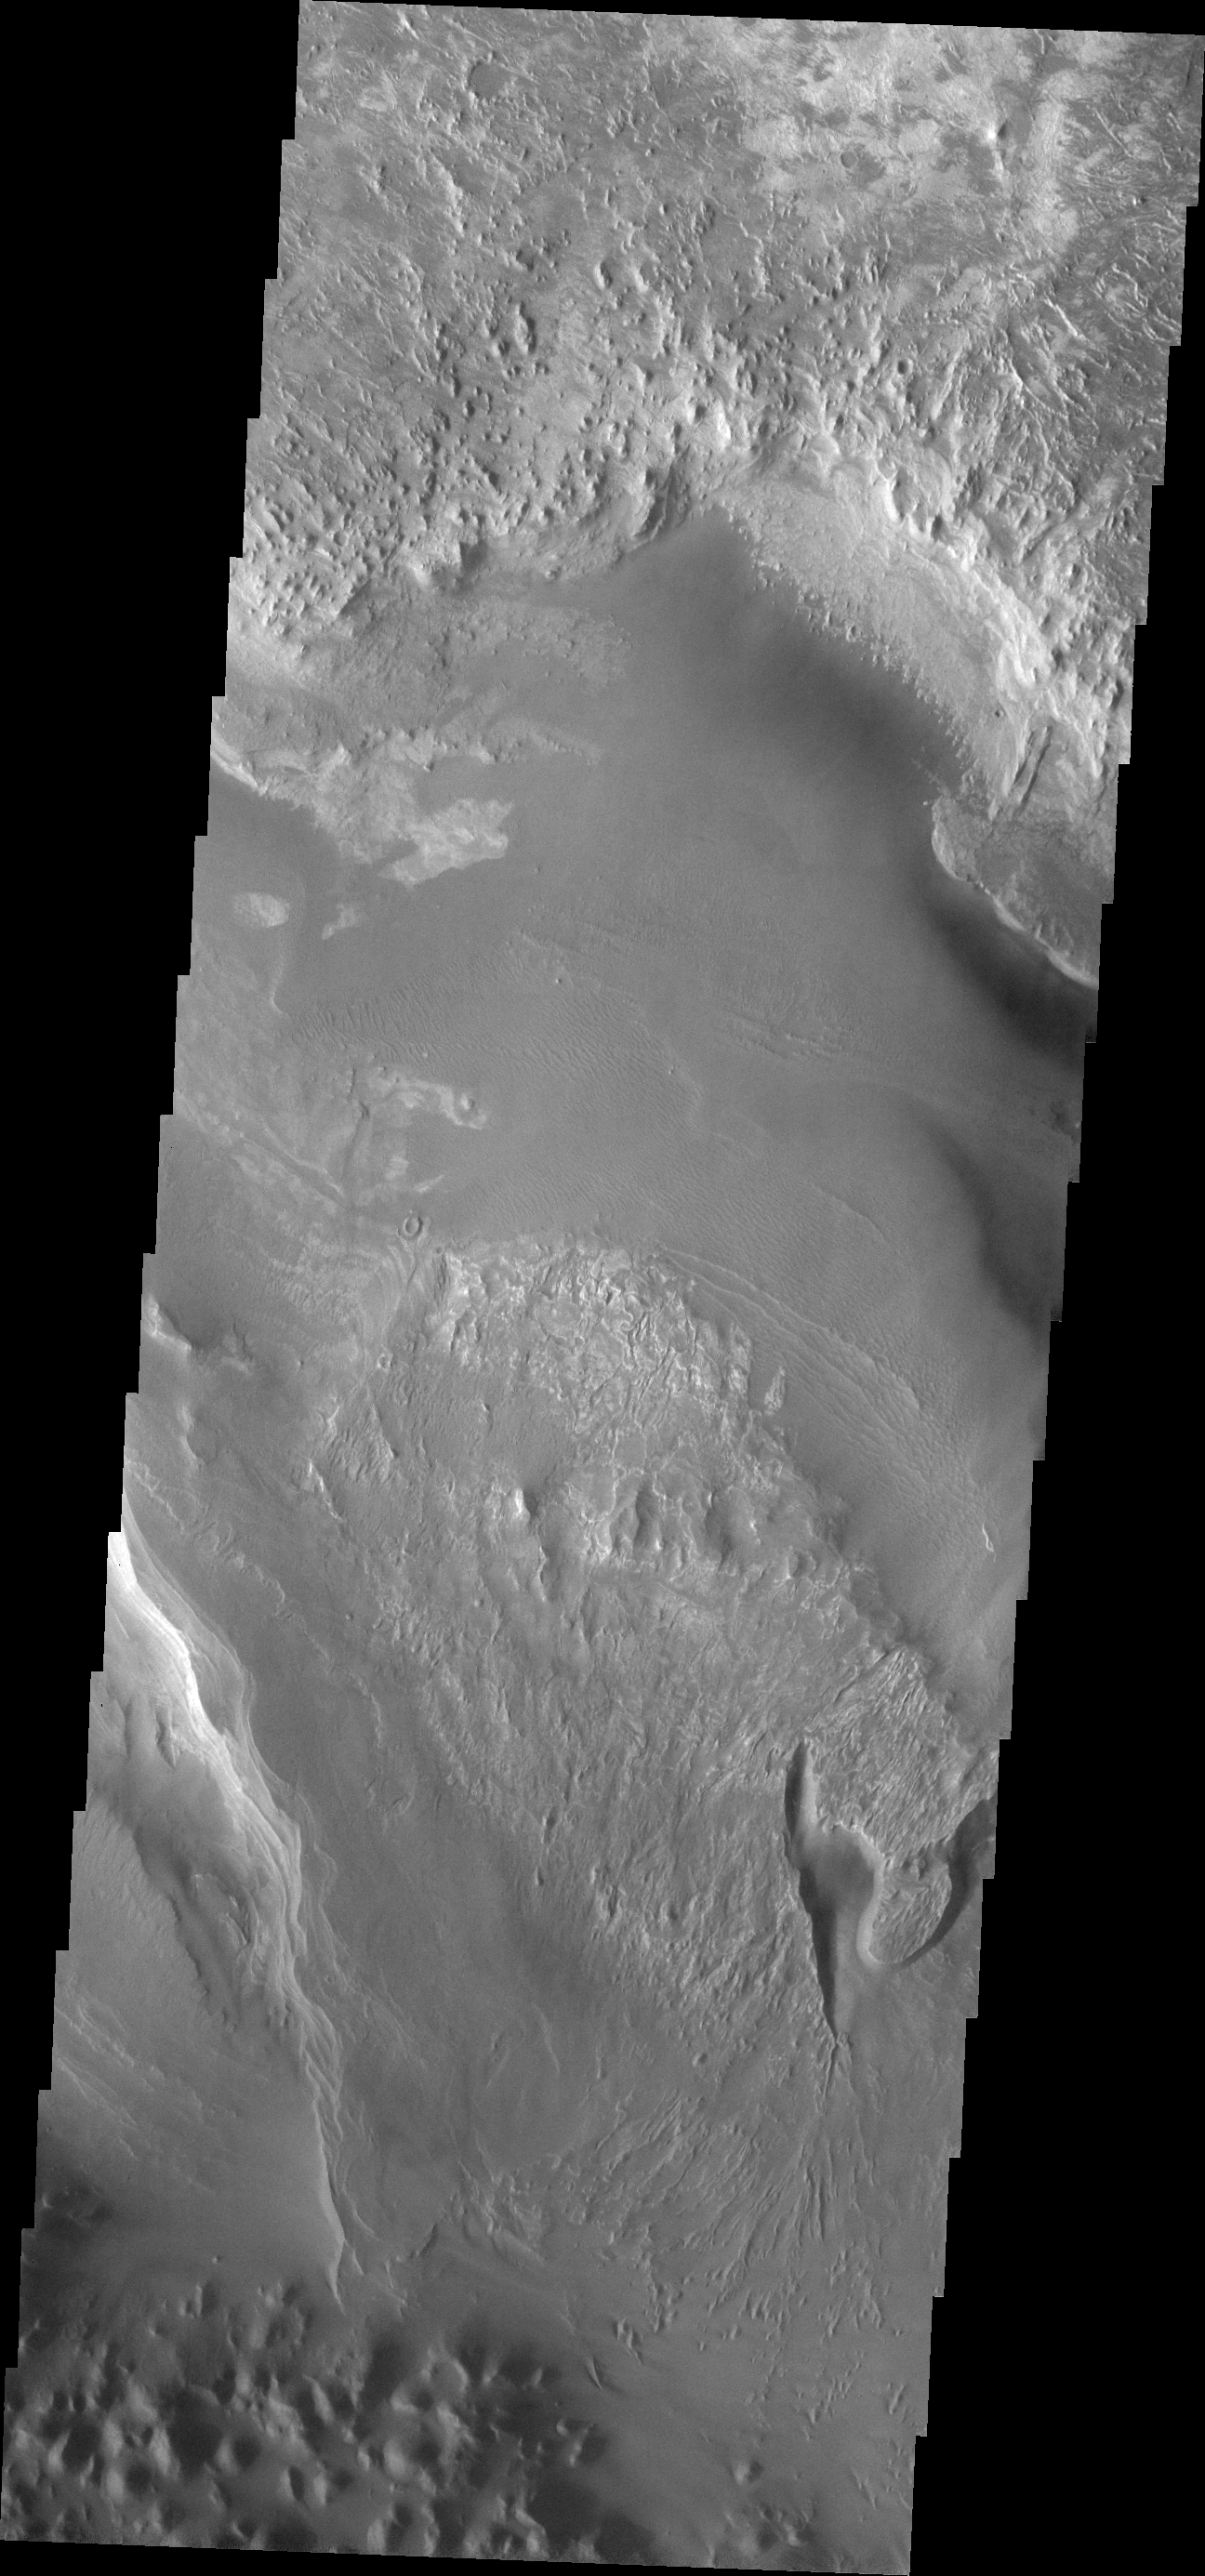

Melas Chasma

This VIS image shows a small portion of the floor deposits within Melas Chasma.

Image information: VIS instrument. Latitude -12.8N, Longitude 288.1E. 18 meter/pixel resolution.

Please see the THEMIS Data Citation Note for details on crediting THEMIS images.

Note: this THEMIS visual image has not been radiometrically nor geometrically calibrated for this preliminary release. An empirical correction has been performed to remove instrumental effects. A linear shift has been applied in the cross-track and down-track direction to approximate spacecraft and planetary motion. Fully calibrated and geometrically projected images will be released through the Planetary Data System in accordance with Project policies at a later time.

NASA’s Jet Propulsion Laboratory manages the 2001 Mars Odyssey mission for NASA’s Office of Space Science, Washington, D.C. The Thermal Emission Imaging System (THEMIS) was developed by Arizona State University, Tempe, in collaboration with Raytheon Santa Barbara Remote Sensing. The THEMIS investigation is led by Dr. Philip Christensen at Arizona State University. Lockheed Martin Astronautics, Denver, is the prime contractor for the Odyssey project, and developed and built the orbiter. Mission operations are conducted jointly from Lockheed Martin and from JPL, a division of the California Institute of Technology in Pasadena.

Credit: NASA/JPL/ASU